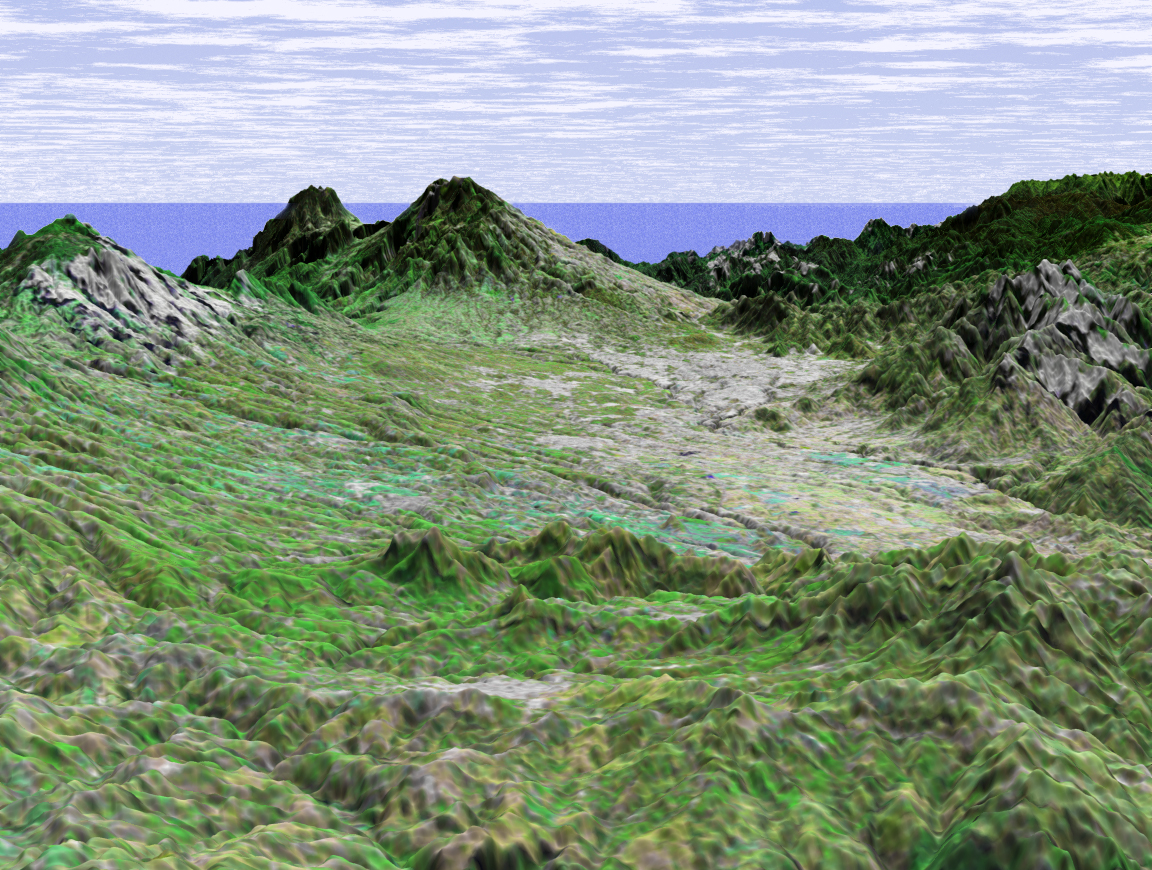

SRTM Perspective View with Landsat Overlay: San Jose, Costa Rica

This perspective view shows the capital city of San Jose, Costa Rica, in the right center of the image (gray area). Rising behind it are the volcanoes Irazu, 3402 meters high (11,161 feet) and Turrialba, 3330 meters high (10,925 feet.)

Irazu is the highest volcano in Costa Rica and is located in the Irazu Volcano National Park, established in 1955. There have been at least 23 eruptions of Irazu since 1723, the most recent during 1963 to 1965. This activity sent tephra and secondary mudflows into cultivated areas, caused at least 40 deaths, and destroyed 400 houses and some factories.

This image was generated in support of the Central American Commission for Environment and Development through an agreement with NASA. The Commission involves eight nations working to develop the Mesoamerican Biological Corridor, an effort to study and preserve some of the most biologically diverse regions of the planet.

This three-dimensional perspective view was generated using topographic data from the Shuttle Radar Topography Mission (SRTM) and an enhanced false-color Landsat 7 satellite image. Colors are from Landsat bands 5, 4, and 2 as red, green and blue, respectively. Topographic expression is exaggerated 2X.

Landsat has been providing visible and infrared views of the Earth since 1972. SRTM elevation data matches the 30-meter resolution of most Landsat images and will substantially help in analyses of the large and growing Landsat image archive. The Landsat 7 Thematic Mapper image used here was provided to the SRTM by the United States Geological Survey, Earth Resources Observation Systems (EROS) Data Center, Sioux Falls, South Dakota.

Elevation data used in this image was acquired by the Shuttle Radar Topography Mission (SRTM) aboard the Space Shuttle Endeavour, launched on February 11, 2000. SRTM used the same radar instrument that comprised the Spaceborne Imaging Radar-C/X-Band Synthetic Aperture Radar (SIR-C/X-SAR) that flew twice on the Space Shuttle Endeavour in 1994. SRTM was designed to collect three-dimensional measurements of the Earth’s surface. To collect the 3-D data, engineers added a 60-meter-long (200-foot) mast, installed additional C-band and X-band antennas, and improved tracking and navigation devices. The mission is a cooperative project between the National Aeronautics and Space Administration (NASA), the National Imagery and Mapping Agency (NIMA) of the U.S. Department of Defense (DoD), and the German and Italian space agencies. It is managed by NASA’s Jet Propulsion Laboratory, Pasadena, CA, for NASA’s Earth Science Enterprise,Washington, DC.

Size: scale varies in this perspective image
Location: 10.0 deg. North lat., 83.8 deg. East lon.
Orientation: looking Southeast
Image Data: Landsat Bands 5, 4, 3 as red, green, blue respectively
Original Data Resolution: SRTM 30 meters (99 feet)
Date Acquired: February, 2000 (SRTM)

Credit: NASA/JPL/NIMA/USGS